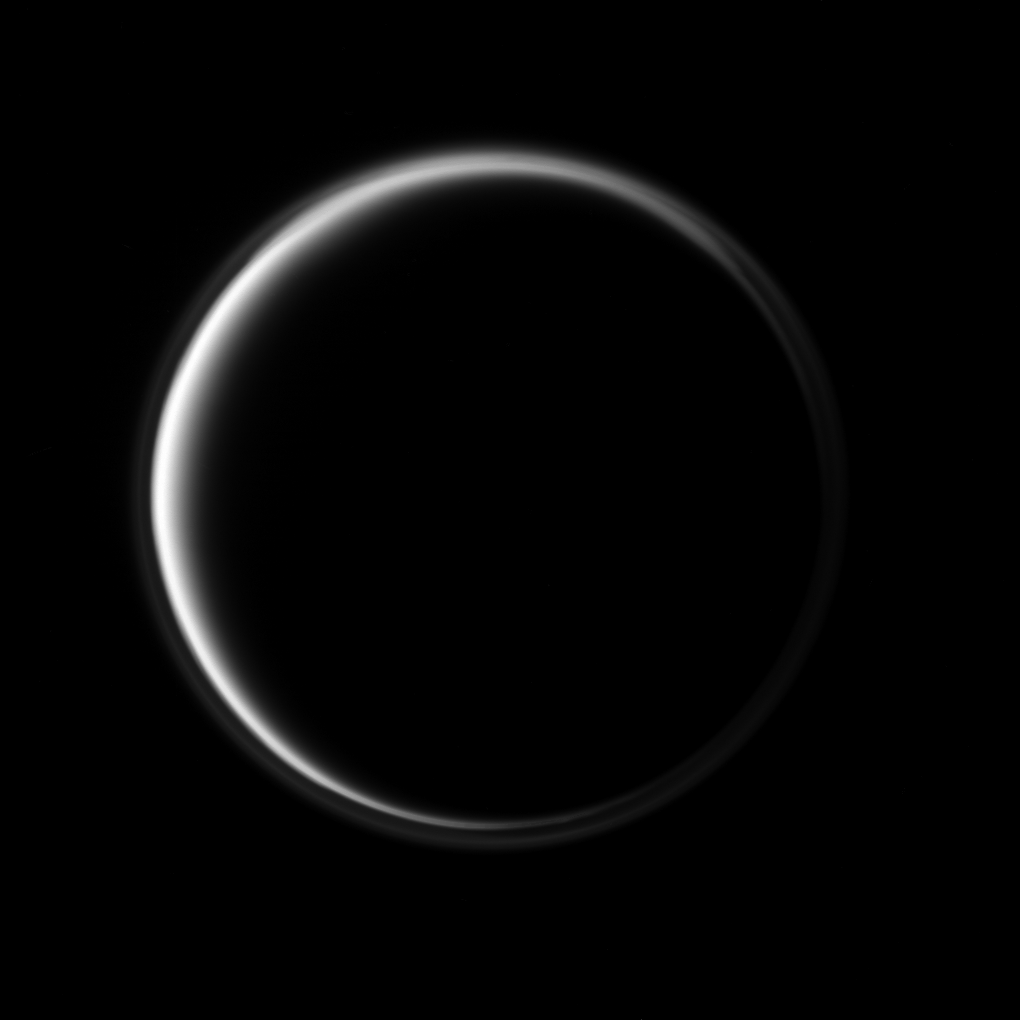

Dark Side Ring of Light

The Cassini spacecraft looks toward the dark side of Saturn’s largest moon as a circle of light is produced by sunlight scattering through the periphery of Titan’s atmosphere.

A detached, high-altitude global haze layer encircles the moon. See PIA07774 to learn more. North on Titan (5,150 kilometers, or 3,200 miles across) is up and rotated 2 degrees to the left.

The image was taken in visible blue light with the Cassini spacecraft narrow-angle camera on Oct. 9, 2009. The view was acquired at a distance of approximately 1.4 million kilometers (870,000 miles) from Titan and at a Sun-Titan-spacecraft, or phase, angle of 157 degrees. Image scale is 9 kilometers (6 miles) per pixel.

The Cassini-Huygens mission is a cooperative project of NASA, the European Space Agency and the Italian Space Agency. The Jet Propulsion Laboratory, a division of the California Institute of Technology in Pasadena, manages the mission for NASA’s Science Mission Directorate, Washington, D.C. The Cassini orbiter and its two onboard cameras were designed, developed and assembled at JPL. The imaging operations center is based at the Space Science Institute in Boulder, Colo.

Credit: NASA/JPL/Space Science Institute